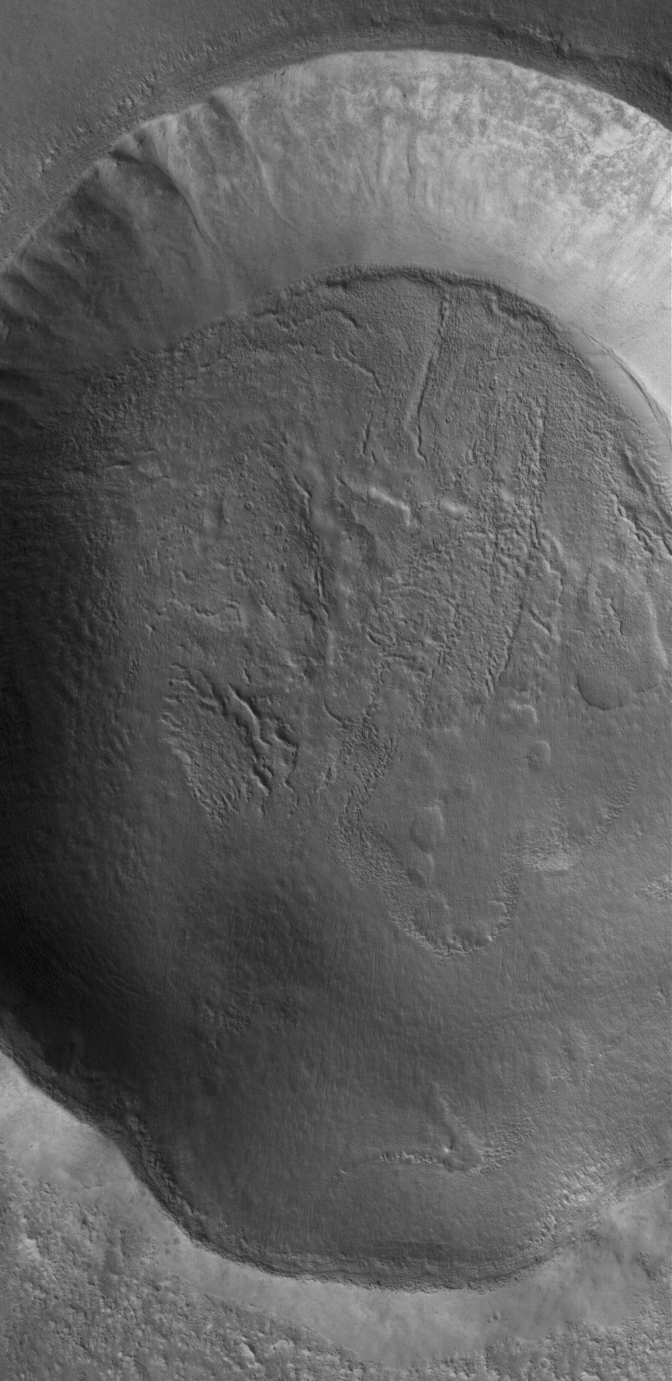

Old Crater

7 May 2005
This Mars Global Surveyor (MGS) Mars Orbiter Camera (MOC) image shows the walls and floor of an old impact crater in northeastern Tempe Terra.

Location near: 46.2°N, 59.5°W
Image width: ~3 km (~1.9 mi)
Illumination from: lower left
Season: Northern Summer

Credit: NASA/JPL/Malin Space Science Systems